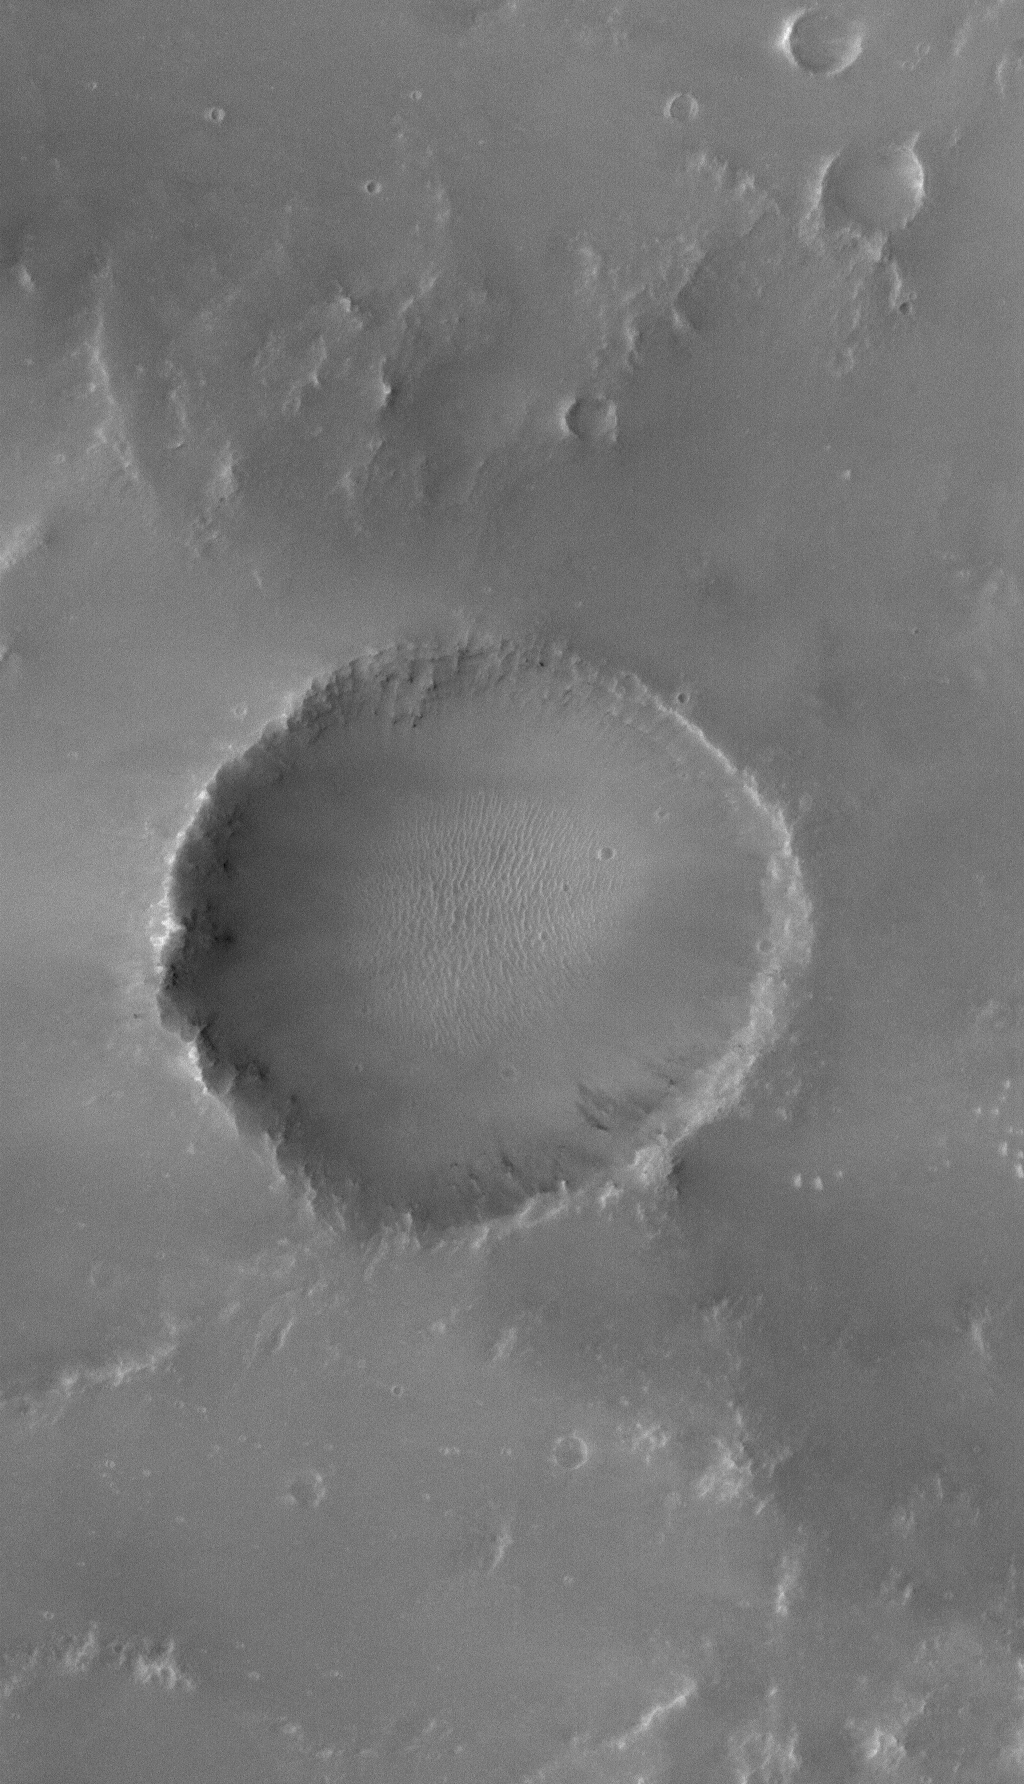

Lonely Crater

24 December 2005
This Mars Global Surveyor (MGS) Mars Orbiter Camera (MOC) image shows a full-resolution (1.5 meters/5 feet per pixel) view of an old meteor impact crater, somewhat filled with sediment. This crater is located near a larger crater, Newcomb, in far northern Noachis Terra.

Location near: 22.1°S, 1.1°W
Image width: ~1 km (~0.6 mi)
Illumination from: upper left
Season: Southern Spring

Credit: NASA/JPL/Malin Space Science Systems